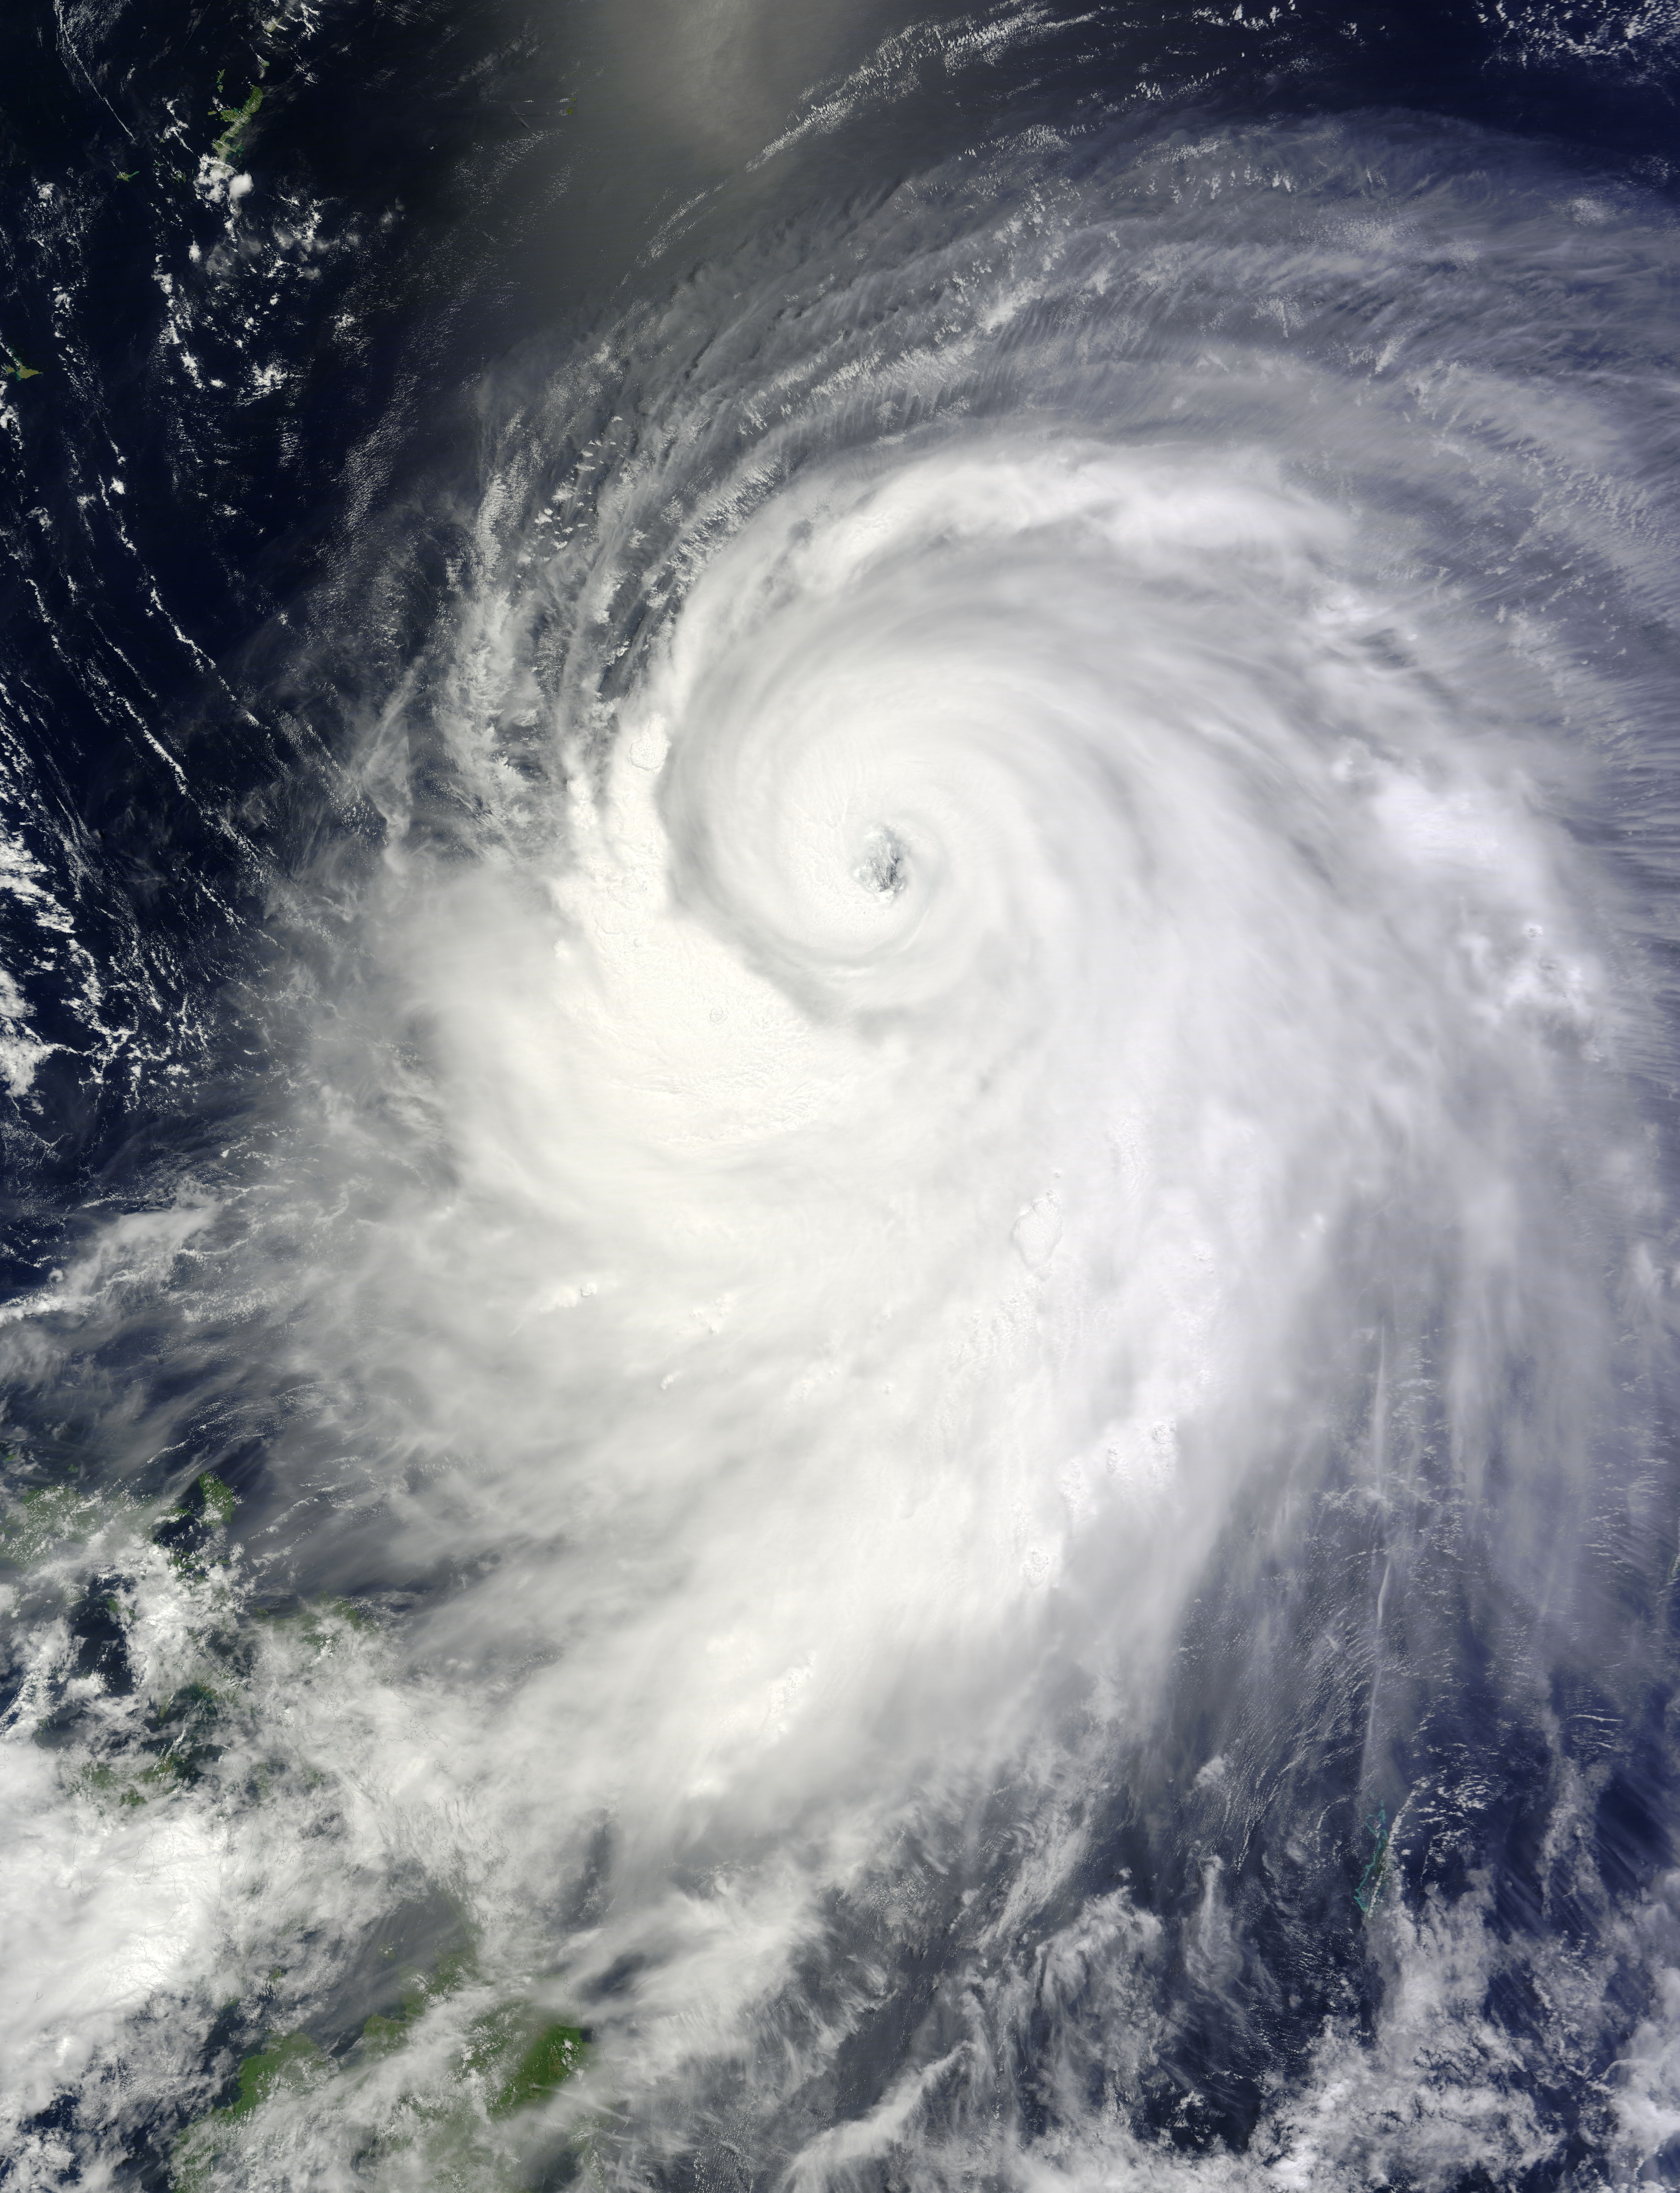

Typhoon Neoguri

The MODIS instrument on NASA's Terra satellite captured Typhoon Neoguri in the Pacific Ocean at 02:05 UTC (10:05 PM EDT) on July 6, 2014. Typhoon Neoguri is expected to reach Okinawa early Tuesday, bringing sustained winds of 198 kilometers (123 miles) per hour and gusts up to 270 kph (168 mph), according to the Japan Meteorological Agency. The storm could be one of the strongest to hit Japan in decades, generating waves up to 14 meters (46 feet) high.

Credit: NASA/GSFC/Jeff Schmaltz/MODIS Land Rapid Response